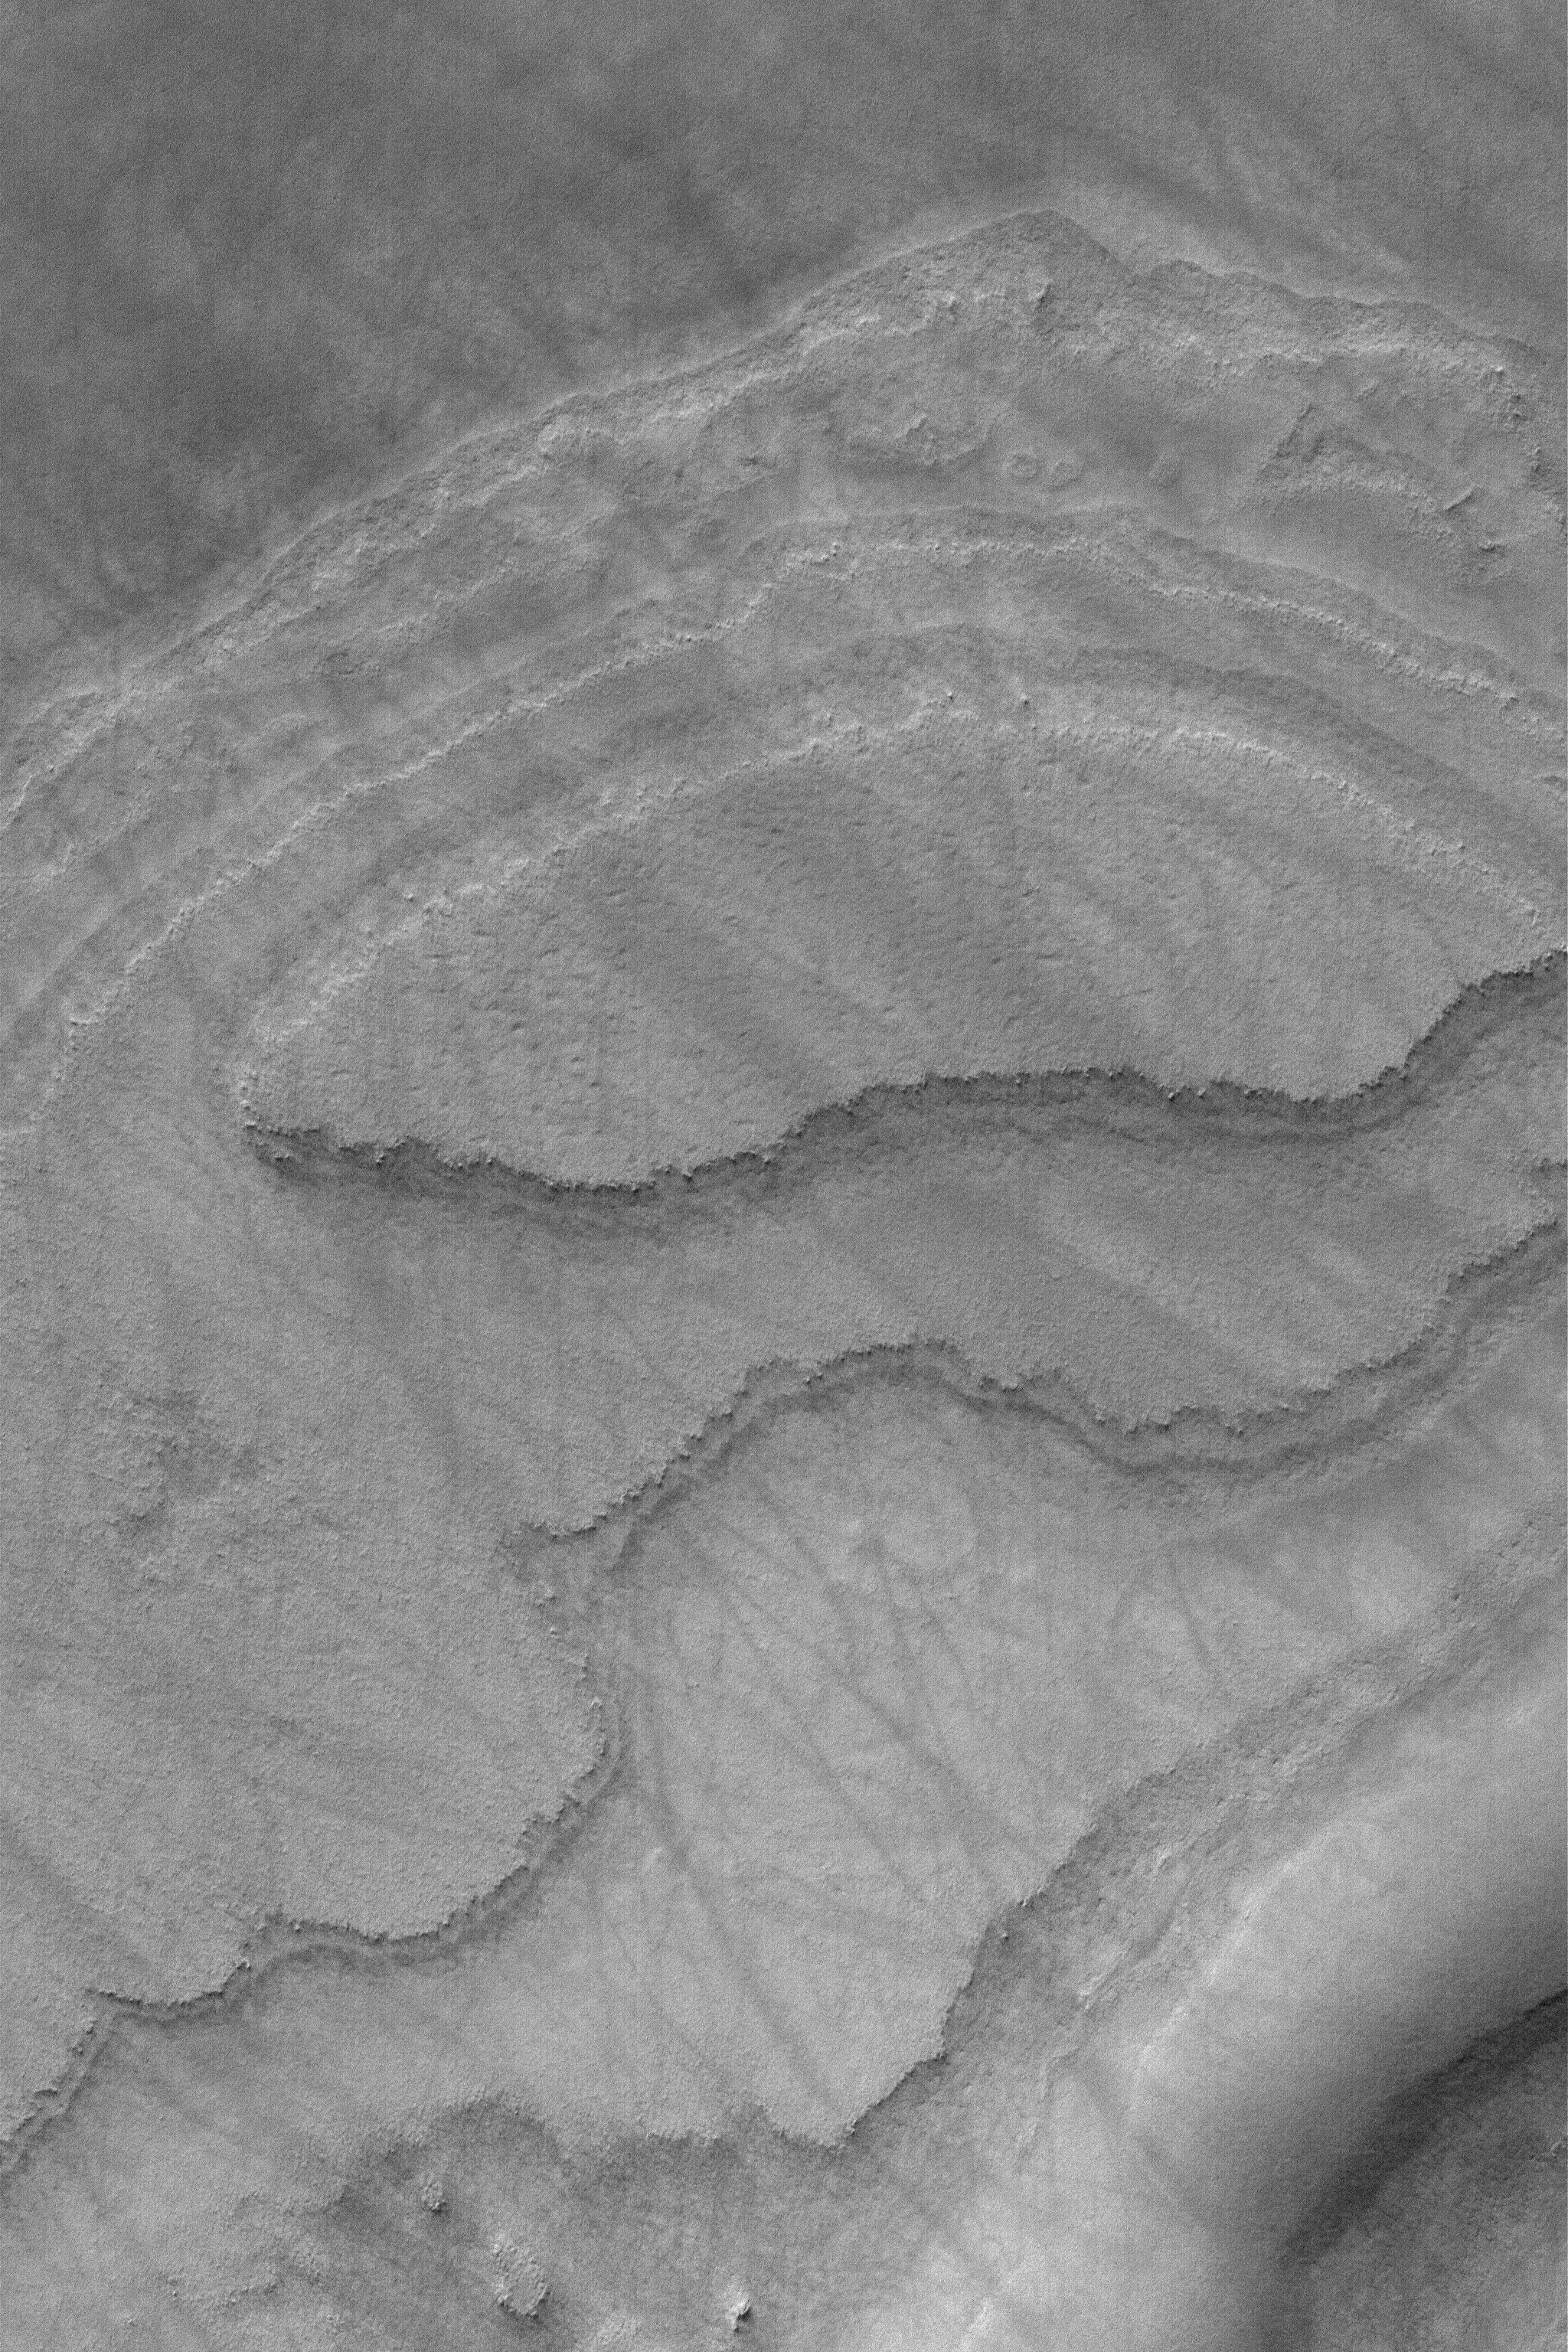

South Polar Layers

27 March 2004
This 1.5 meter per pixel (5 ft./pixel) Mars Global Surveyor (MGS) Mars Orbiter Camera (MOC) image shows south polar layers exposed on the slopes of a mesa near 74.2°S, 244.6°W. These layers were once more extensive across the region, today only this and a few other remnants remain. The dark streaks were created by spring and summer dust devils that swept across the layered mesa with little regard to the changes in topography. The image covers an area about 3 km (1.9 mi) across. Sunlight illuminates the scene from the upper left.

Credit: NASA/JPL/Malin Space Science Systems